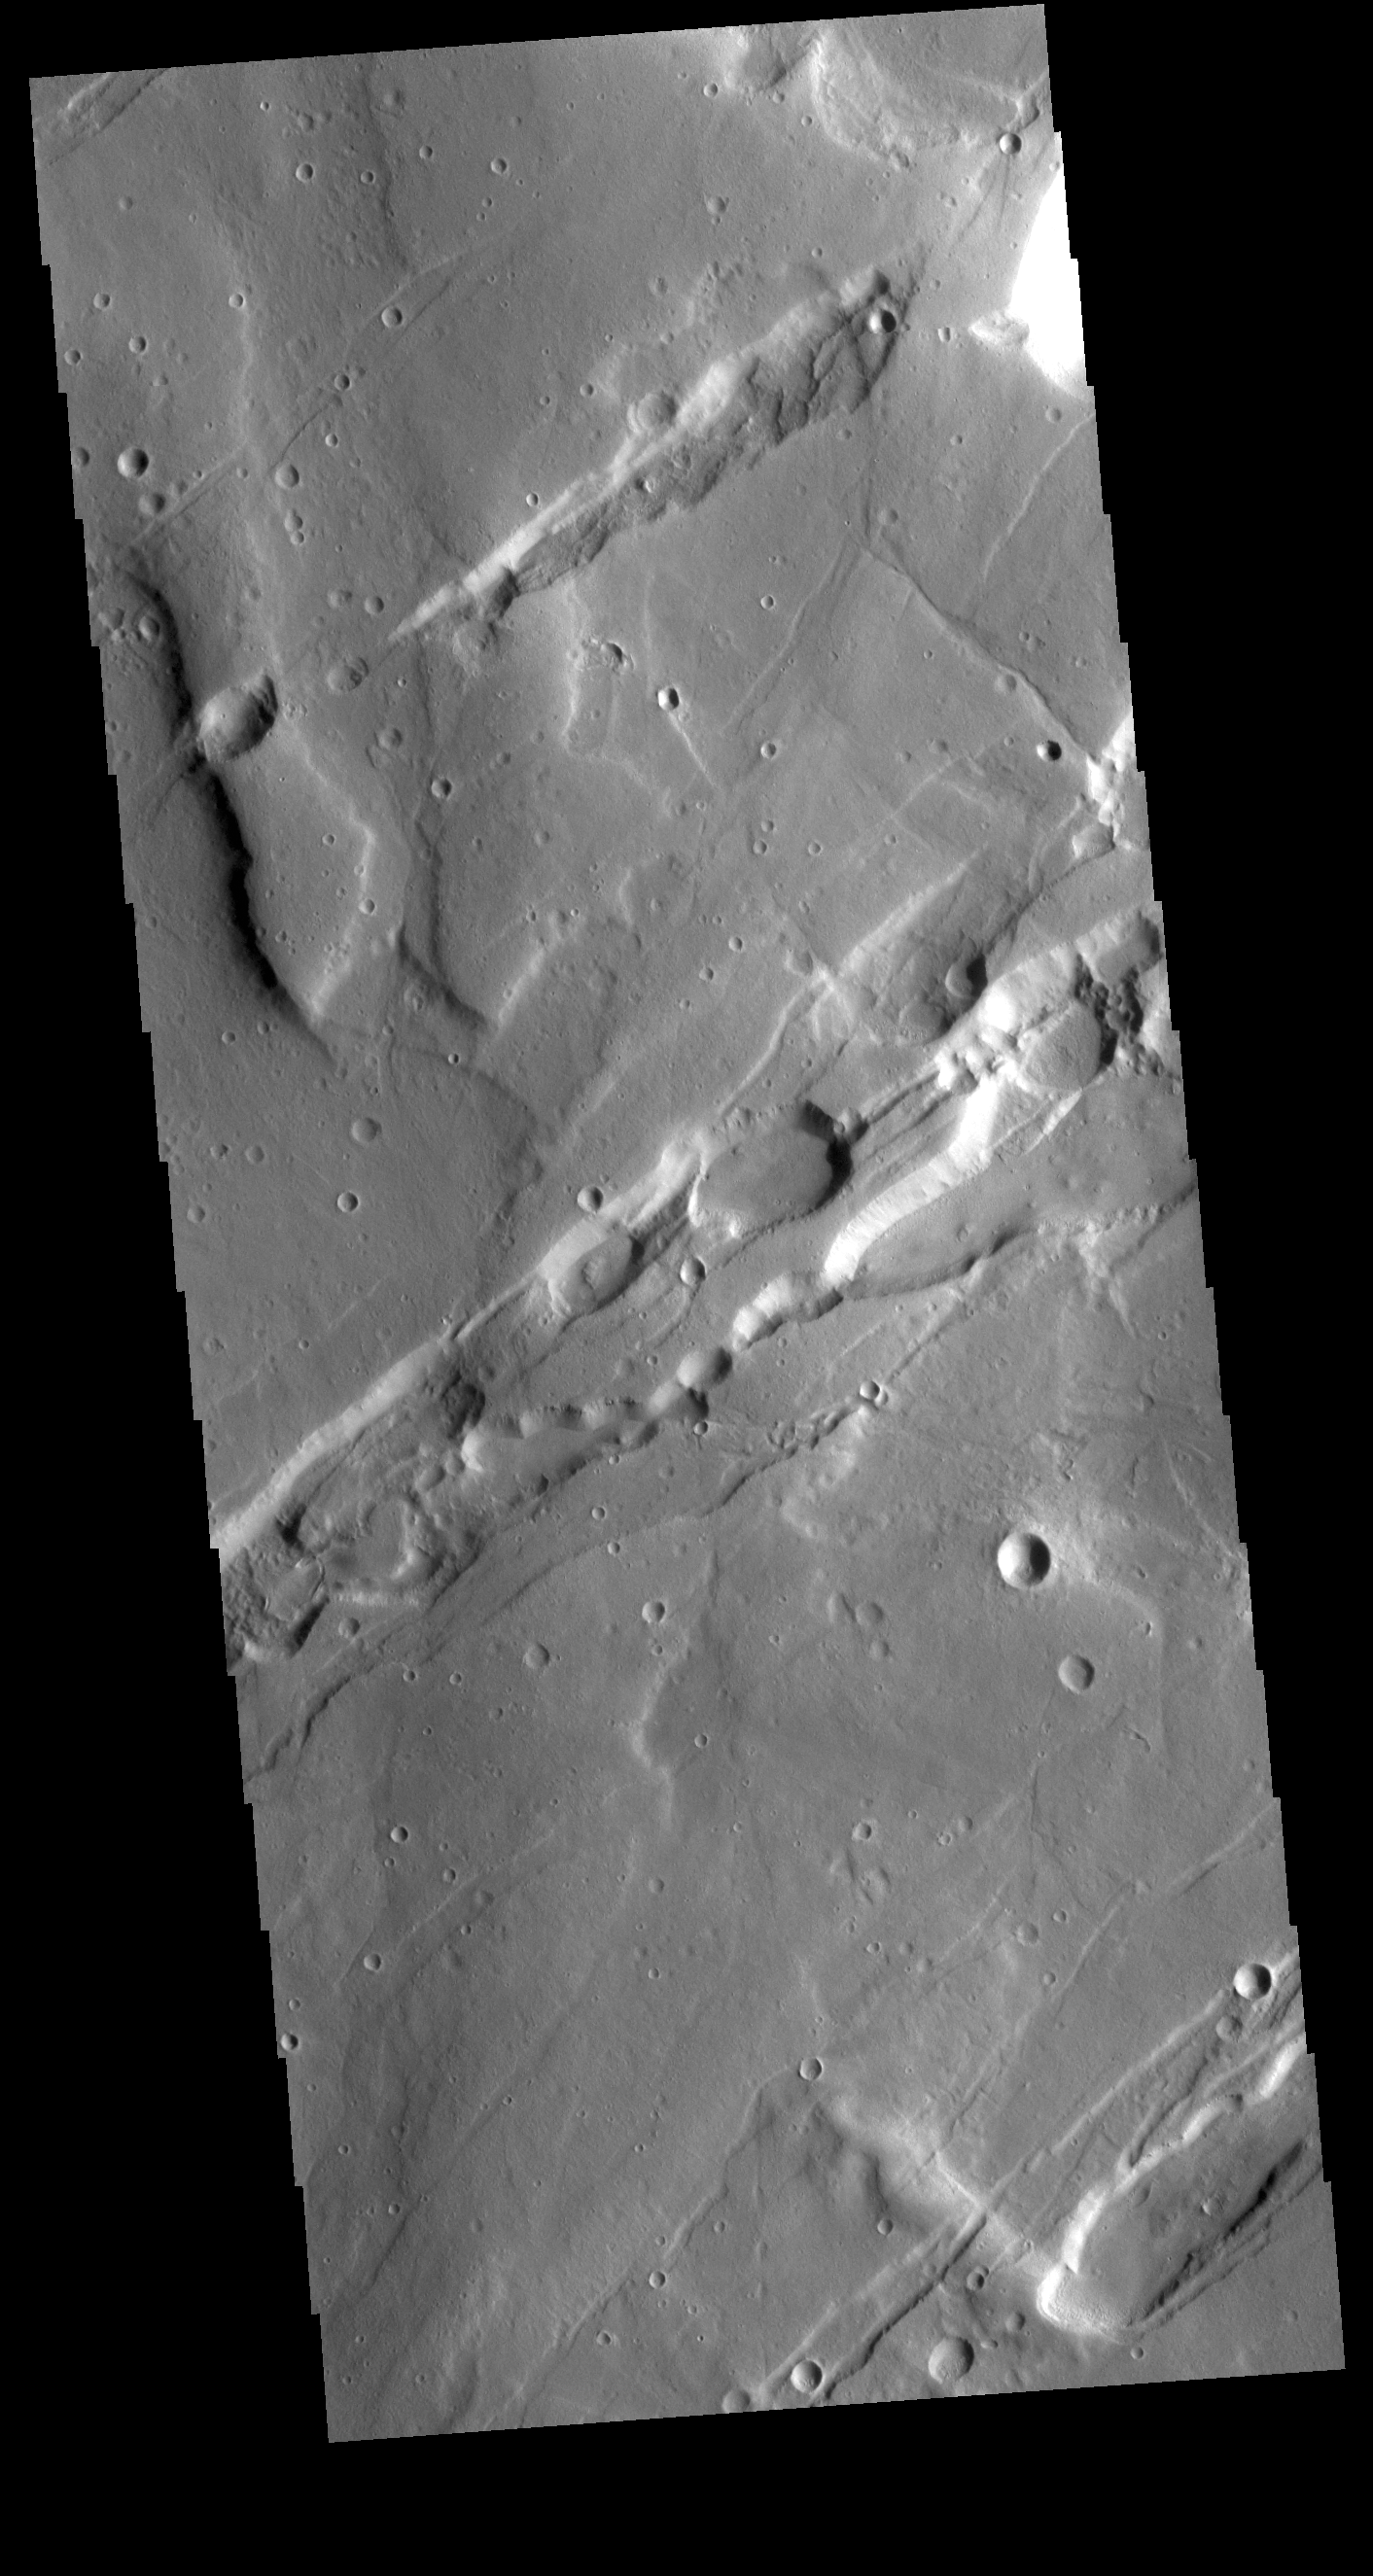

Mareotis Fossae

The linear depressions in this VIS image are called Mareotis Fossae. They are part of a huge region of graben that comprise Tempe Terra. The graben of Mareotis Fossae trend to the northeast, parallel to the fossae of Alba Mons located just to the west of Tempe Terra.

Credit: NASA/JPL-Caltech/ASU